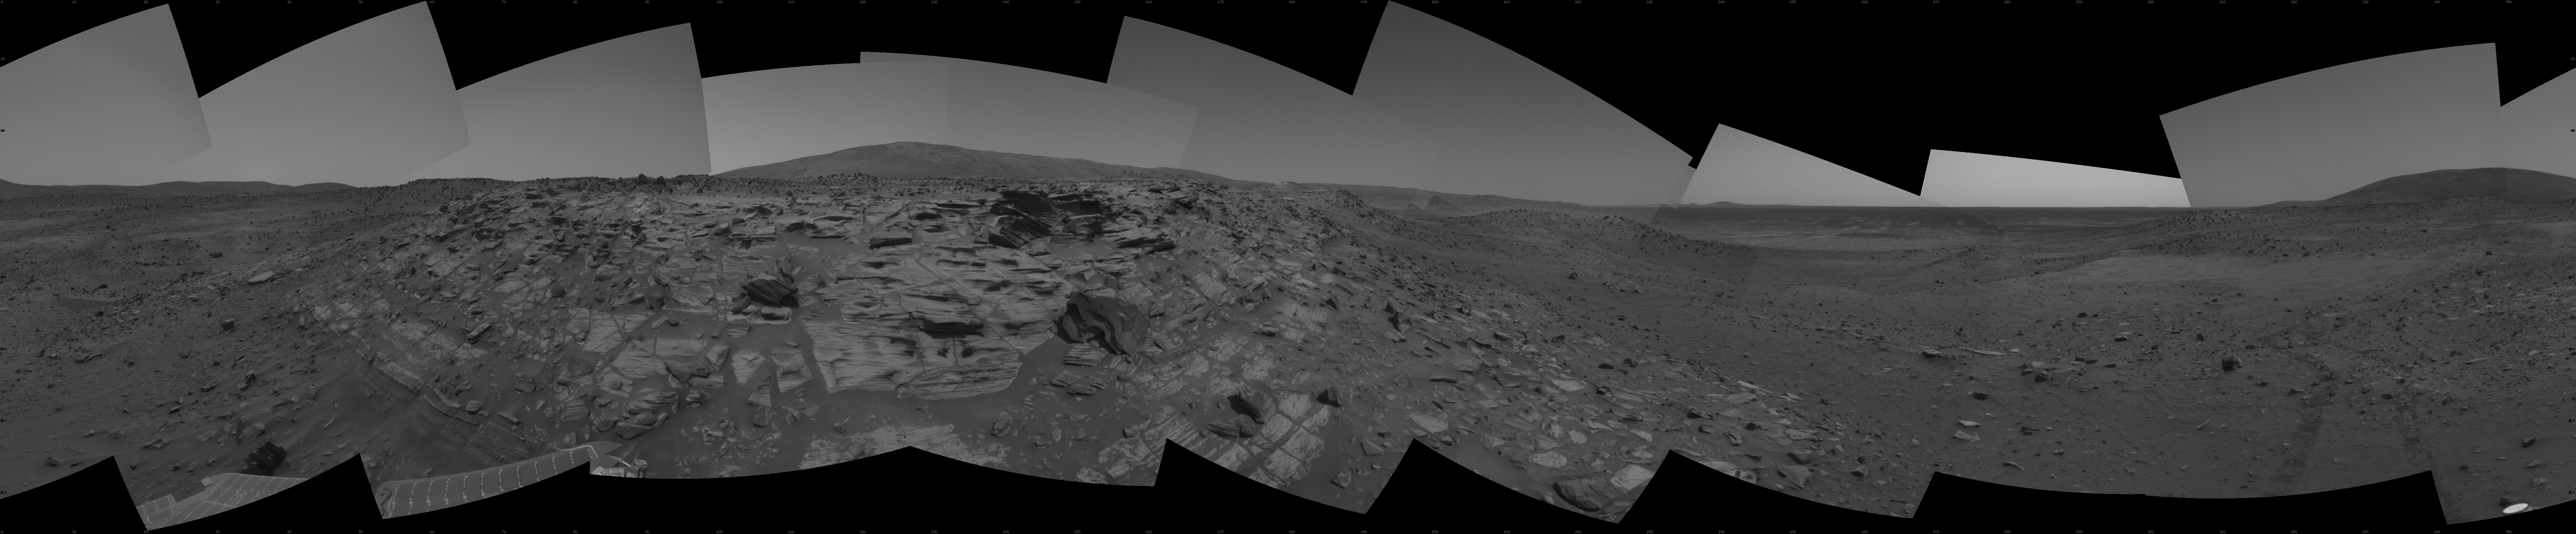

Rover Team Decides: Safety First

NASA’s Mars Exploration Rover Spirit recorded this view while approaching the northwestern edge of “Home Plate,” a circular plateau-like area of bright, layered outcrop material roughly 80 meters (260 feet) in diameter. The images combined into this mosaic were taken by Spirit’s navigation camera during the rover’s 746th, 748th and 750th Martian days, or sols (Feb. 7, 9 and 11, 2006).

With Martian winter closing in, engineers and scientists working with NASA’s Mars Exploration Rover Spirit decided to play it safe for the time being rather than attempt to visit the far side of Home Plate in search of rock layers that might show evidence of a past watery environment. This feature has been one of the major milestones of the mission. Though it’s conceivable that rock layers might be exposed on the opposite side, sunlight is diminishing on the rover’s solar panels and team members chose not to travel in a counterclockwise direction that would take the rover to the west and south slopes of the plateau. Slopes in that direction are hidden from view and team members chose, following a long, thorough discussion, to have the rover travel clockwise and remain on north-facing slopes rather than risk sending the rover deeper into unknown terrain.

In addition to studying numerous images from Spirit’s cameras, team members studied three-dimensional models created with images from the Mars Orbiter Camera on NASA’s Mars Globel Surveyor orbiter. The models showed a valley on the southern side of Home Plate, the slopes of which might cause the rover’s solar panels to lose power for unknown lengths of time. In addition, images from Spirit’s cameras showed a nearby, talus-covered section of slope on the west side of Home Plate, rather than exposed rock layers scientists eventually hope to investigate.

Home Plate has been on the rover’s potential itinerary since the early days of the mission, when it stood out in images taken by the Mars Orbiter Camera shortly after the rover landed on Mars. Spirit arrived at Home Plate after traveling 4 miles (6.4 kilometers) across the plains of Gusev Crater, up the slopes of “West Spur” and “Husband Hill,” and down again. Scientists are studying the origin of the layering in the outcrop using the Athena science instruments on the rover’s arm.

Credit: NASA/JPL-Caltech/NMMNH